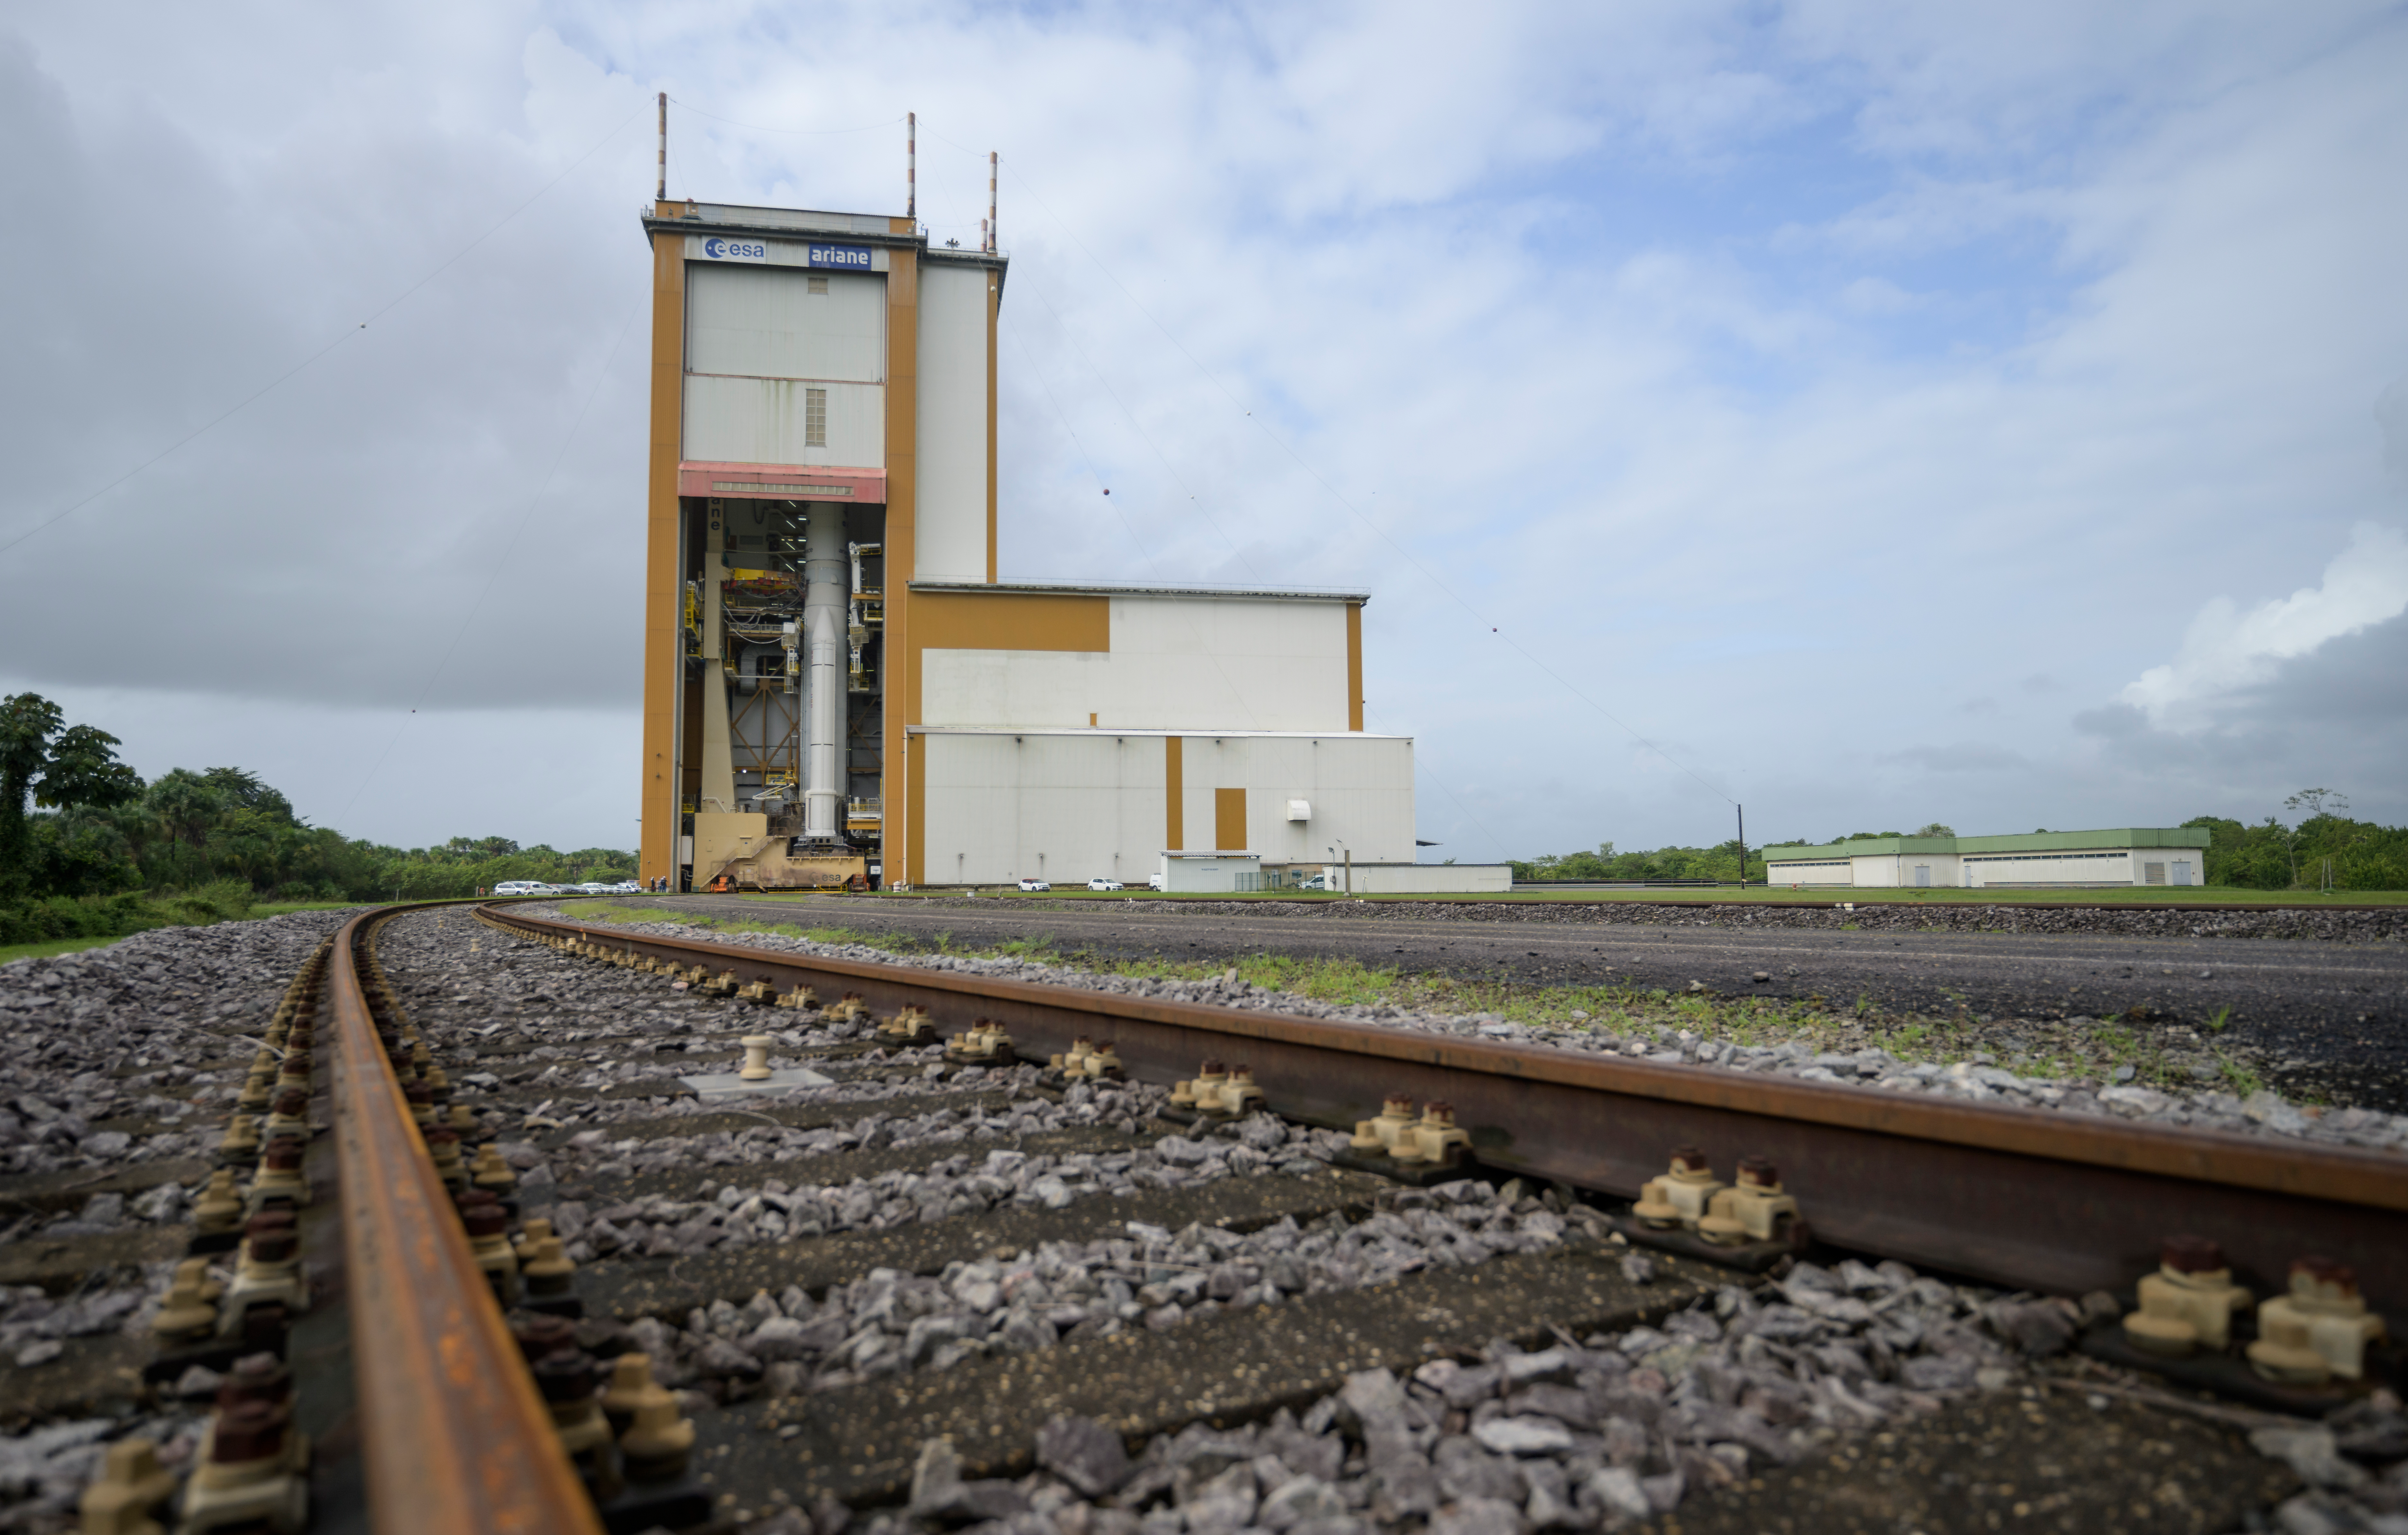

Ariane 5 Rollout with James Webb Space Telescope

Arianespace's Ariane 5 rocket with NASA’s James Webb Space Telescope onboard, is seen in the final assembly building ahead of the planned roll to the launch pad, Thursday, Dec. 23, 2021, at Europe’s Spaceport, the Guiana Space Center in Kourou, French Guiana. The James Webb Space Telescope (sometimes called JWST or Webb) is a large infrared telescope with a 21.3 foot (6.5 meter) primary mirror. The observatory will study every phase of cosmic history—from within our solar system to the most distant observable galaxies in the early universe.

Credit: NASA/Bill Ingalls